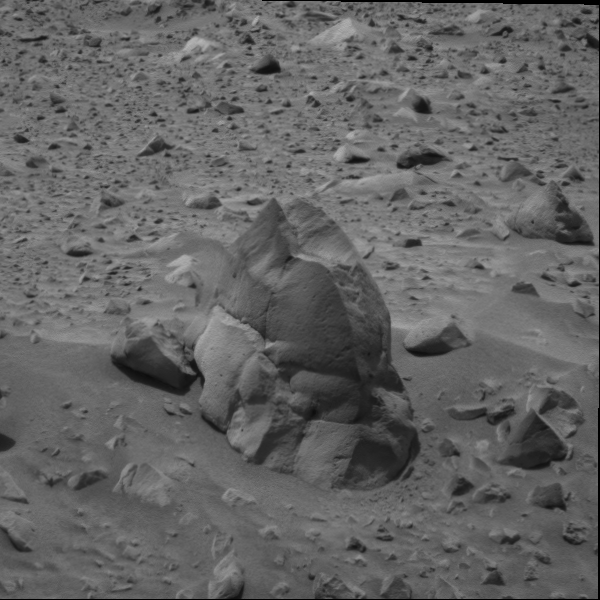

Heading for Humphrey

This image of the rock called “Humphrey” was taken by the navigational camera on the Mars Exploration Rover Spirit during its 54th sol on Mars. The rock’s name was inspired by Humphries Peak – the tallest peak in Arizona and part of the San Francisco volcanic complex. Standing approximately .6 meters (about 2 feet) tall, “Humphrey” is one of the largest blocks of what scientists believe is ejected material from one of the rover’s long-term targets, the crater dubbed “Bonneville.” Likely a basaltic rock, the fractures in “Humphrey” are thought to have been caused by the impact as it was hurled from the crater to its current resting place. Scientists are eager to investigate ejecta rocks, as they give a glimpse of the composition of materials that lie beneath the martian surface. Spirit’s engineering and science teams are preparing to brush and then grind “Humphrey” with Spirit’s rock abrasion tool. The hope is to remove as much dust as possible so they can examine the coating before grinding, and then study the exposed undersurface after grinding with the cameras and the miniature thermal emission spectrometer.

Credit: NASA/JPL